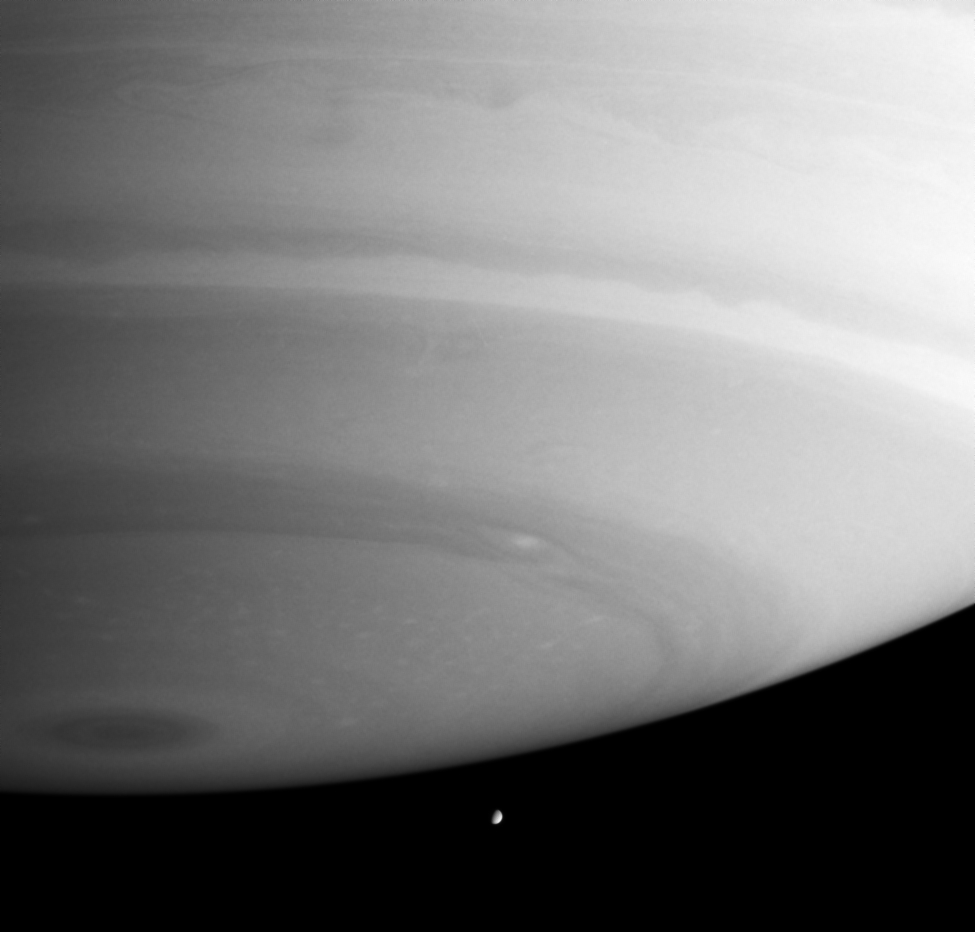

Ominous Giant

Saturn’s massive atmosphere appears poised to crush little Enceladus in this image. Many fascinating details are visible in the gas planet’s sinuous bands, such as a giant, eye-shaped storm that circles the south pole. The diameter of Enceladus is 499 kilometers, (310 miles).

The image was taken in visible blue light with the Cassini spacecraft narrow angle camera on Oct. 12, 2004, at a distance of about 5.3 million kilometers (3.3 million miles) from Saturn and at a Sun-Saturn-spacecraft, or phase, angle of 68 degrees. The image scale is 31 kilometers (19 miles) per pixel.

The Cassini-Huygens mission is a cooperative project of NASA, the European Space Agency and the Italian Space Agency. The Jet Propulsion Laboratory, a division of the California Institute of Technology in Pasadena, manages the Cassini-Huygens mission for NASA’s Office of Space Science, Washington, D.C. The Cassini orbiter and its two onboard cameras, were designed, developed and assembled at JPL. The imaging team is based at the Space Science Institute, Boulder, Colo.

Credit: NASA/JPL/Space Science Institute